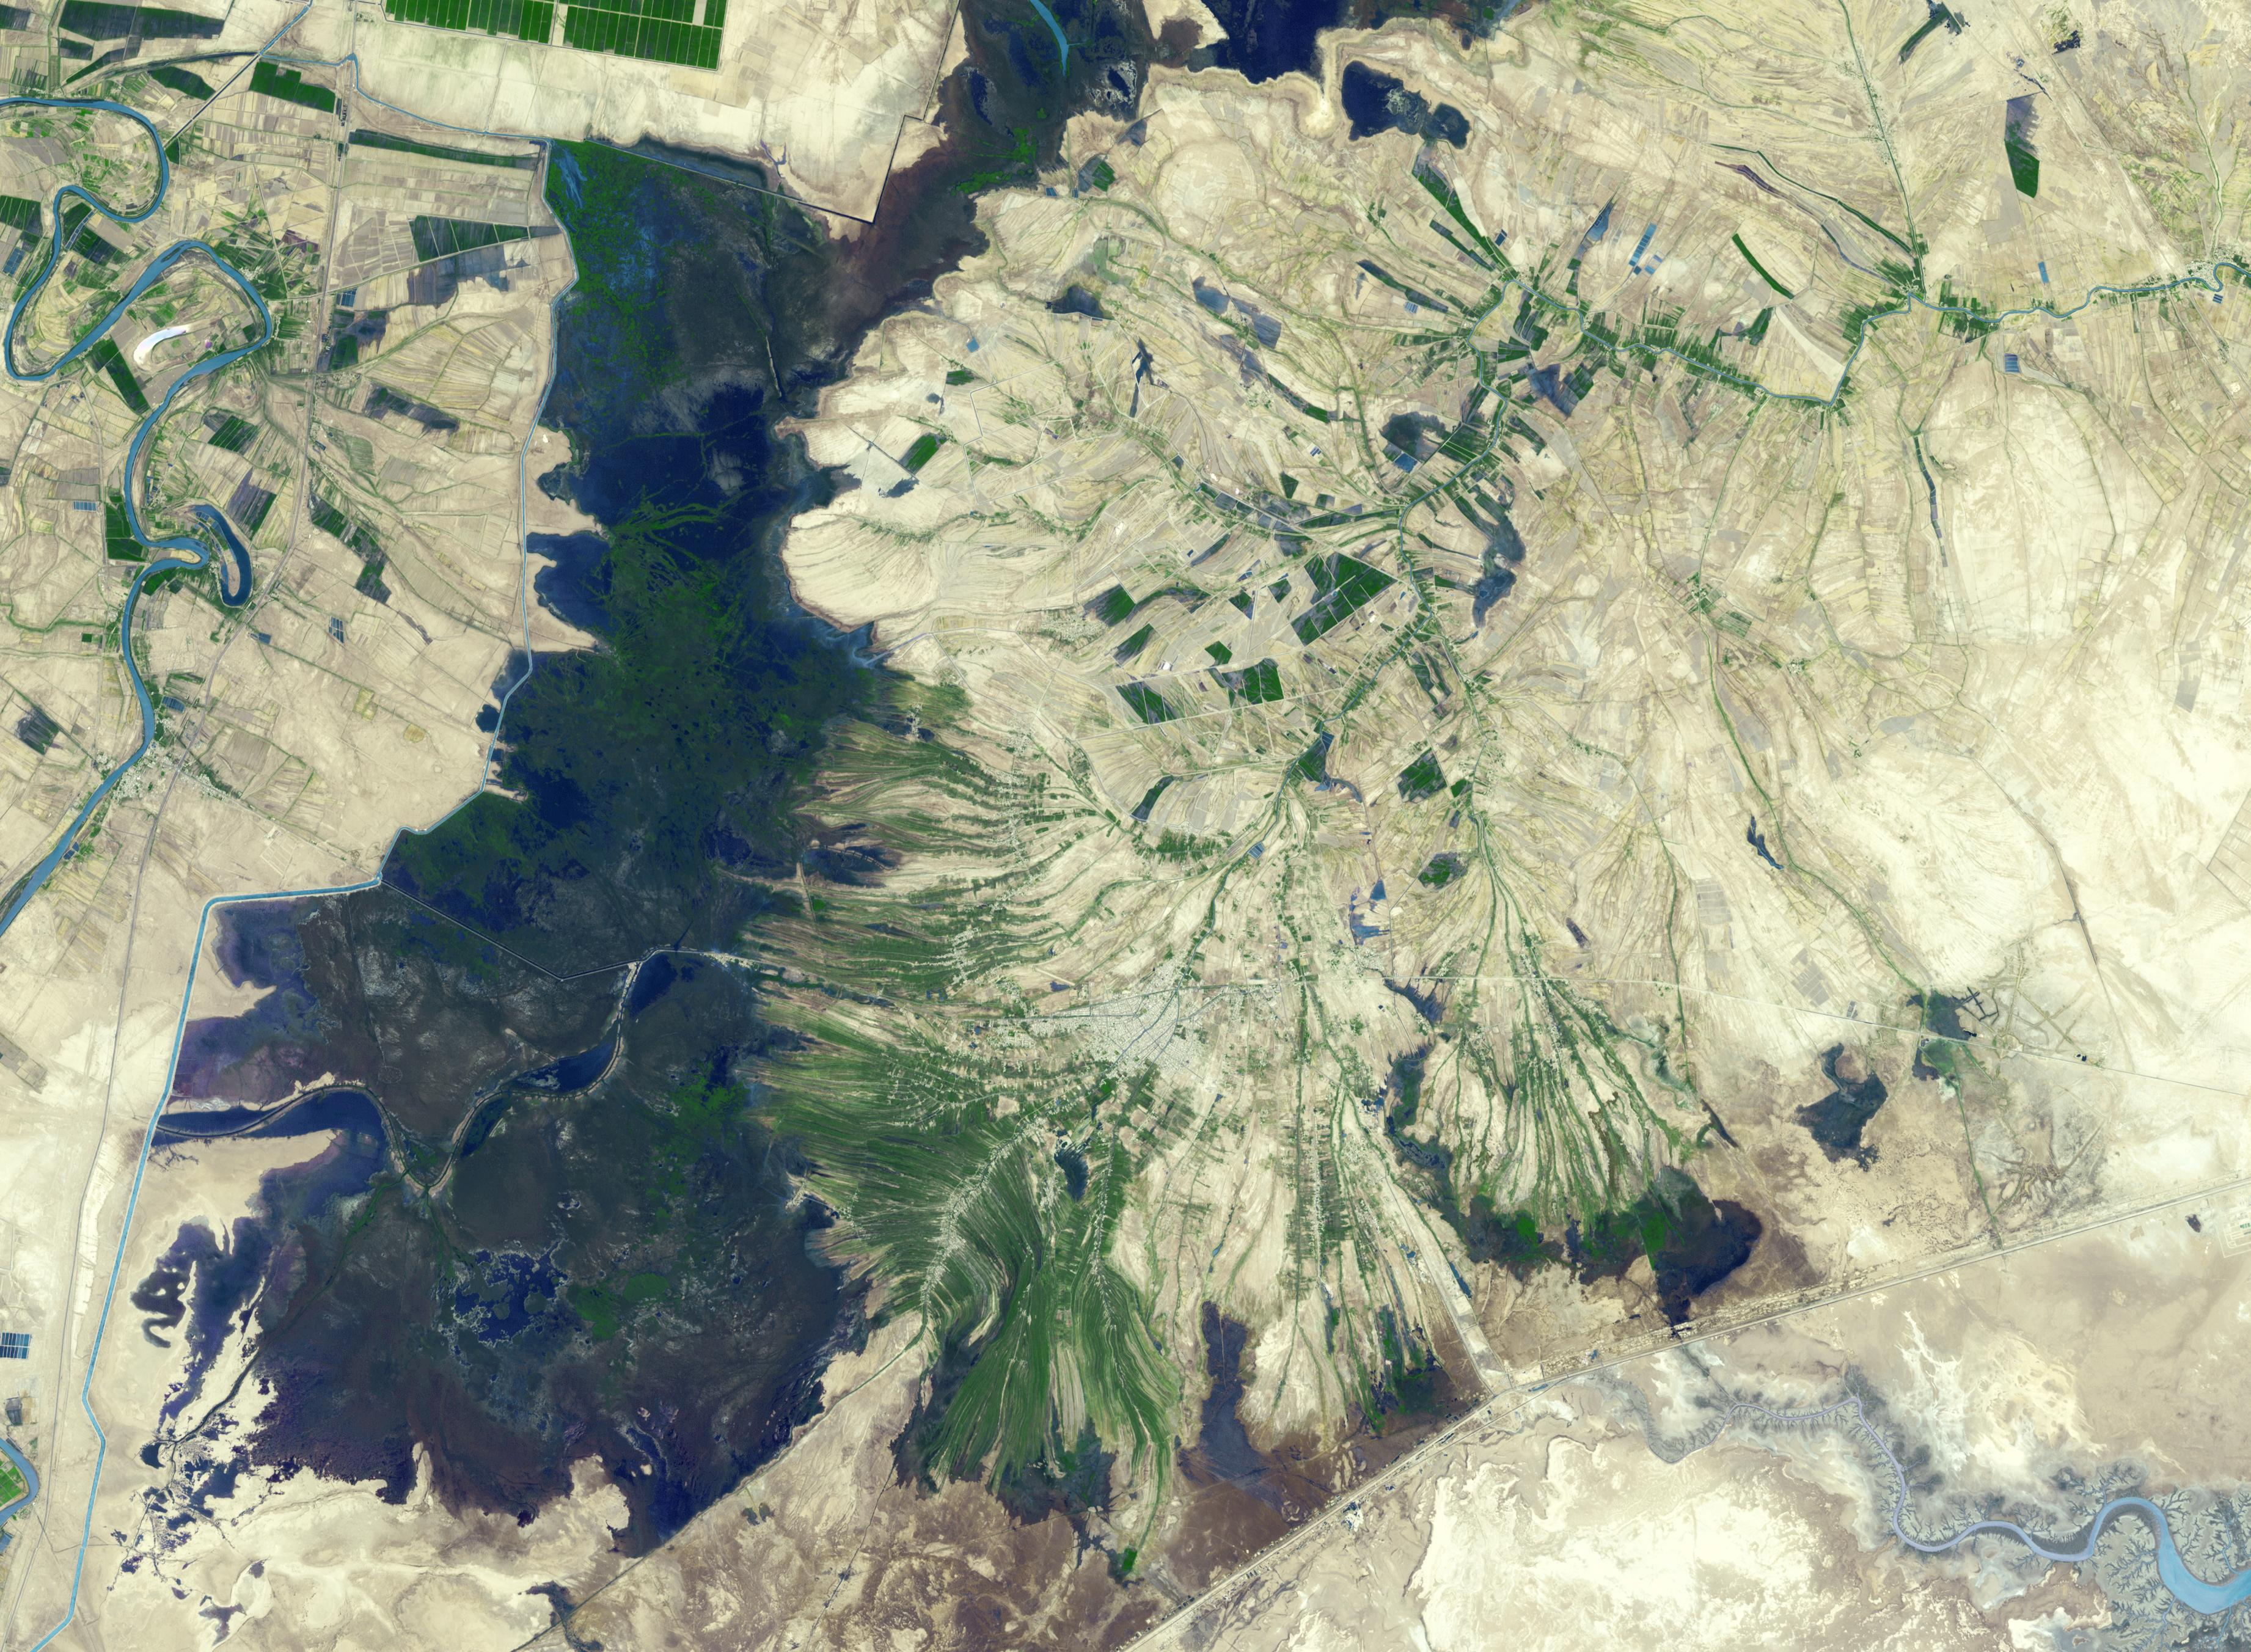

Shadegan, Iran

The town of Shadegan, Iran is northeast of where the Tigris and Euphrates Rivers enter the Persian Gulf. It sits near a wetland and upon land that was once part of an inland river delta. The long, linear orchards follow the topography created by the delta. The image was acquired September 3, 2012, covers an area of 40.6 by 55.3 km, and is located at 30.6 degrees north, 48.6 degrees east.

With its 14 spectral bands from the visible to the thermal infrared wavelength region and its high spatial resolution of 15 to 90 meters (about 50 to 300 feet), ASTER images Earth to map and monitor the changing surface of our planet. ASTER is one of five Earth-observing instruments launched Dec. 18, 1999, on Terra. The instrument was built by Japan’s Ministry of Economy, Trade and Industry. A joint U.S./Japan science team is responsible for validation and calibration of the instrument and data products.

The broad spectral coverage and high spectral resolution of ASTER provides scientists in numerous disciplines with critical information for surface mapping and monitoring of dynamic conditions and temporal change. Example applications are: monitoring glacial advances and retreats; monitoring potentially active volcanoes; identifying crop stress; determining cloud morphology and physical properties; wetlands evaluation; thermal pollution monitoring; coral reef degradation; surface temperature mapping of soils and geology; and measuring surface heat balance.

The U.S. science team is located at NASA’s Jet Propulsion Laboratory, Pasadena, Calif. The Terra mission is part of NASA’s Science Mission Directorate, Washington, D.C.

Credit: NASA/METI/AIST/Japan Space Systems, and U.S./Japan ASTER Science Team